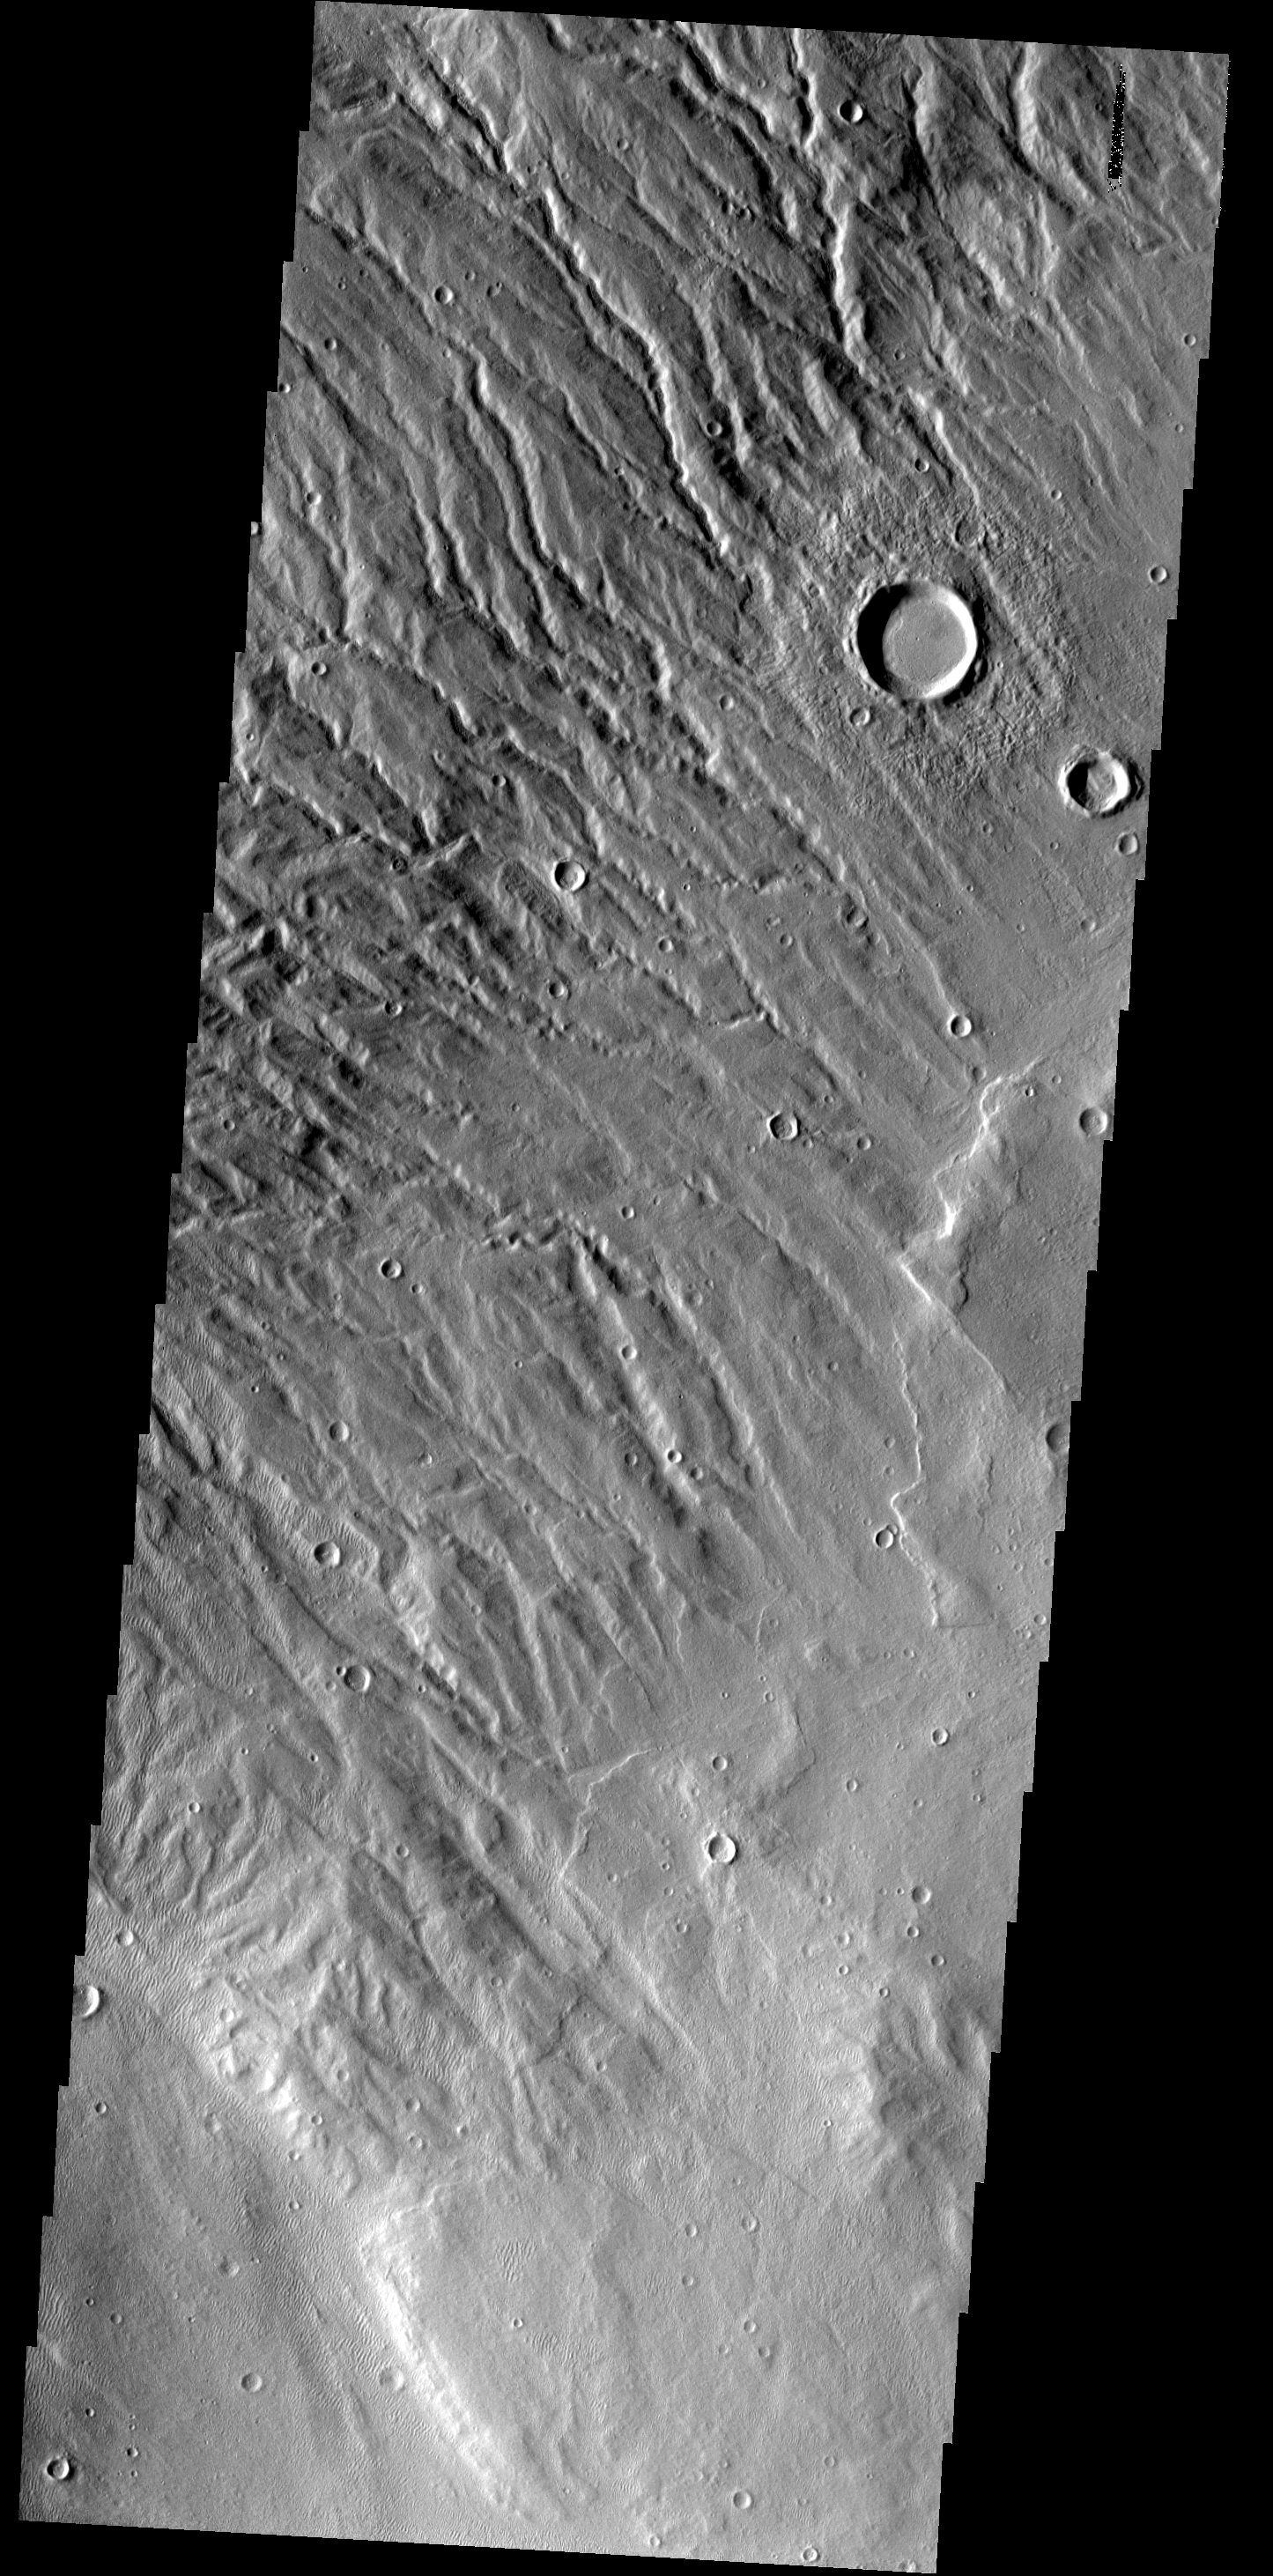

Acheron Fossae

This heavily dissected surface is located within the Acheron Fossae region.

Image information: VIS instrument. Latitude 34.5N, Longitude 218.9E. 19 meter/pixel resolution.

Please see the THEMIS Data Citation Note for details on crediting THEMIS images.

Note: this THEMIS visual image has not been radiometrically nor geometrically calibrated for this preliminary release. An empirical correction has been performed to remove instrumental effects. A linear shift has been applied in the cross-track and down-track direction to approximate spacecraft and planetary motion. Fully calibrated and geometrically projected images will be released through the Planetary Data System in accordance with Project policies at a later time.

NASA’s Jet Propulsion Laboratory manages the 2001 Mars Odyssey mission for NASA’s Office of Space Science, Washington, D.C. The Thermal Emission Imaging System (THEMIS) was developed by Arizona State University, Tempe, in collaboration with Raytheon Santa Barbara Remote Sensing. The THEMIS investigation is led by Dr. Philip Christensen at Arizona State University. Lockheed Martin Astronautics, Denver, is the prime contractor for the Odyssey project, and developed and built the orbiter. Mission operations are conducted jointly from Lockheed Martin and from JPL, a division of the California Institute of Technology in Pasadena.

Credit: NASA/JPL/ASU